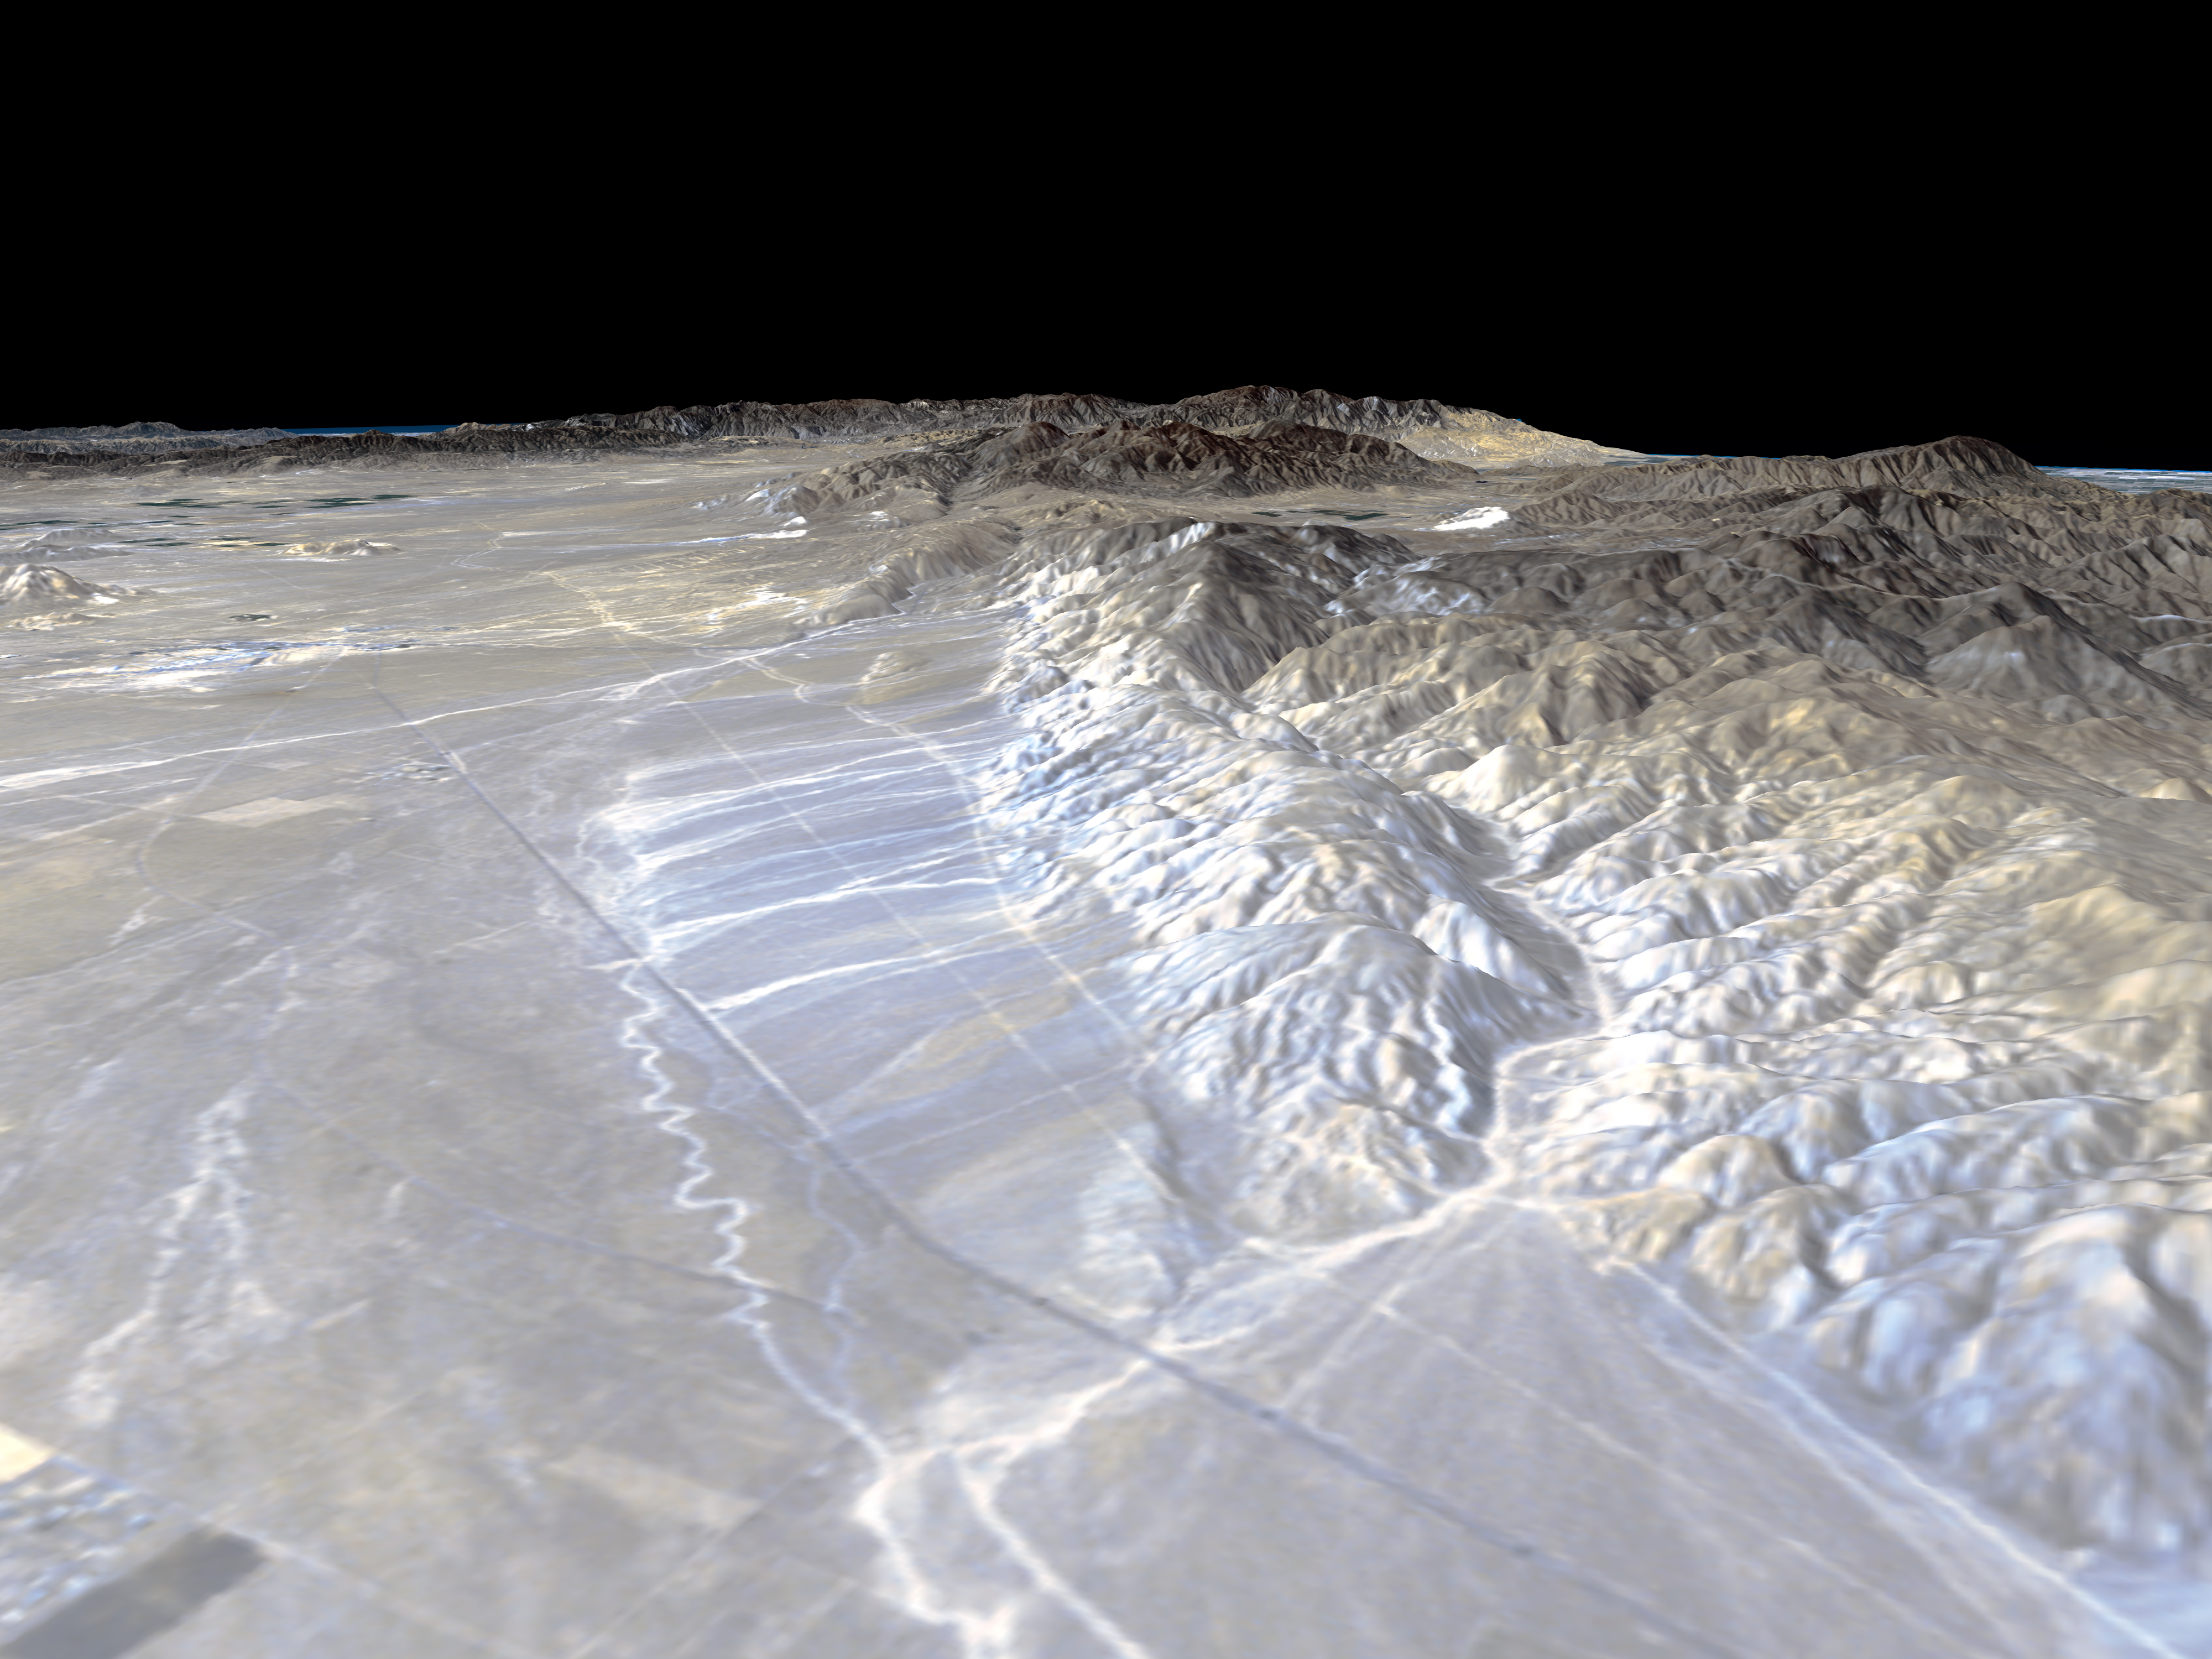

Perspective View, Garlock Fault

California’s Garlock Fault, marking the northwestern boundary of the Mojave Desert, lies at the foot of the mountains, running from the lower right to the top center of this image, which was created with data from NASA’s shuttle Radar Topography Mission (SRTM), flown in February 2000. The data will be used by geologists studying fault dynamics and landforms resulting from active tectonics. These mountains are the southern end of the Sierra Nevada and the prominent canyon emerging at the lower right is Lone Tree canyon. In the distance, the San Gabriel Mountains cut across from the leftside of the image. At their base lies the San Andreas Fault which meets the Garlock Fault near the left edge at Tejon Pass. The dark linear feature running from lower right to upper left is State Highway 14 leading from the town of Mojave in the distance to Inyokern and the Owens Valley in the north. The lighter parallel lines are dirt roads related to power lines and the Los Angeles Aqueduct which run along the base of the mountains.

This type of display adds the important dimension of elevation to the study of land use and environmental processes as observed in satellite images. The perspective view was created by draping a Landsat satellite image over an SRTM elevation model. Topography is exaggerated 1.5 times vertically. The Landsat image was provided by the United States Geological Survey’s Earth Resources Observations Systems (EROS) Data Center, Sioux Falls, South Dakota.

Elevation data used in this image was acquired by the Shuttle Radar Topography Mission (SRTM) aboard the Space Shuttle Endeavour, launched on February 11, 2000. SRTM used the same radar instrument that comprised the Spaceborne Imaging Radar-C/X-Band Synthetic Aperture Radar (SIR-C/X-SAR) that flew twice on the Space Shuttle Endeavour in 1994. SRTM was designed to collect three-dimensional measurements of the Earth’s surface. To collect the 3-D data, engineers added a 60-meter-long (200-foot) mast, installed additional C-band and X-band antennas, and improved tracking and navigation devices. The mission is a cooperative project between the National Aeronautics and Space Administration (NASA), the National Imagery and Mapping Agency (NIMA) of the U.S. Department of Defense (DoD), and the German and Italian space agencies. It is managed by NASA’s Jet Propulsion Laboratory, Pasadena, CA, for NASA’s Earth Science Enterprise,Washington, DC.

Size: Varies in a perspective view
Location: 35.25 deg. North lat., 118.05 deg. West lon.
Orientation: Looking southwest
Original Data Resolution: SRTM and Landsat: 30 meters (99 feet)
Date Acquired: February 16, 2000

Credit: NASA/JPL/NIMA